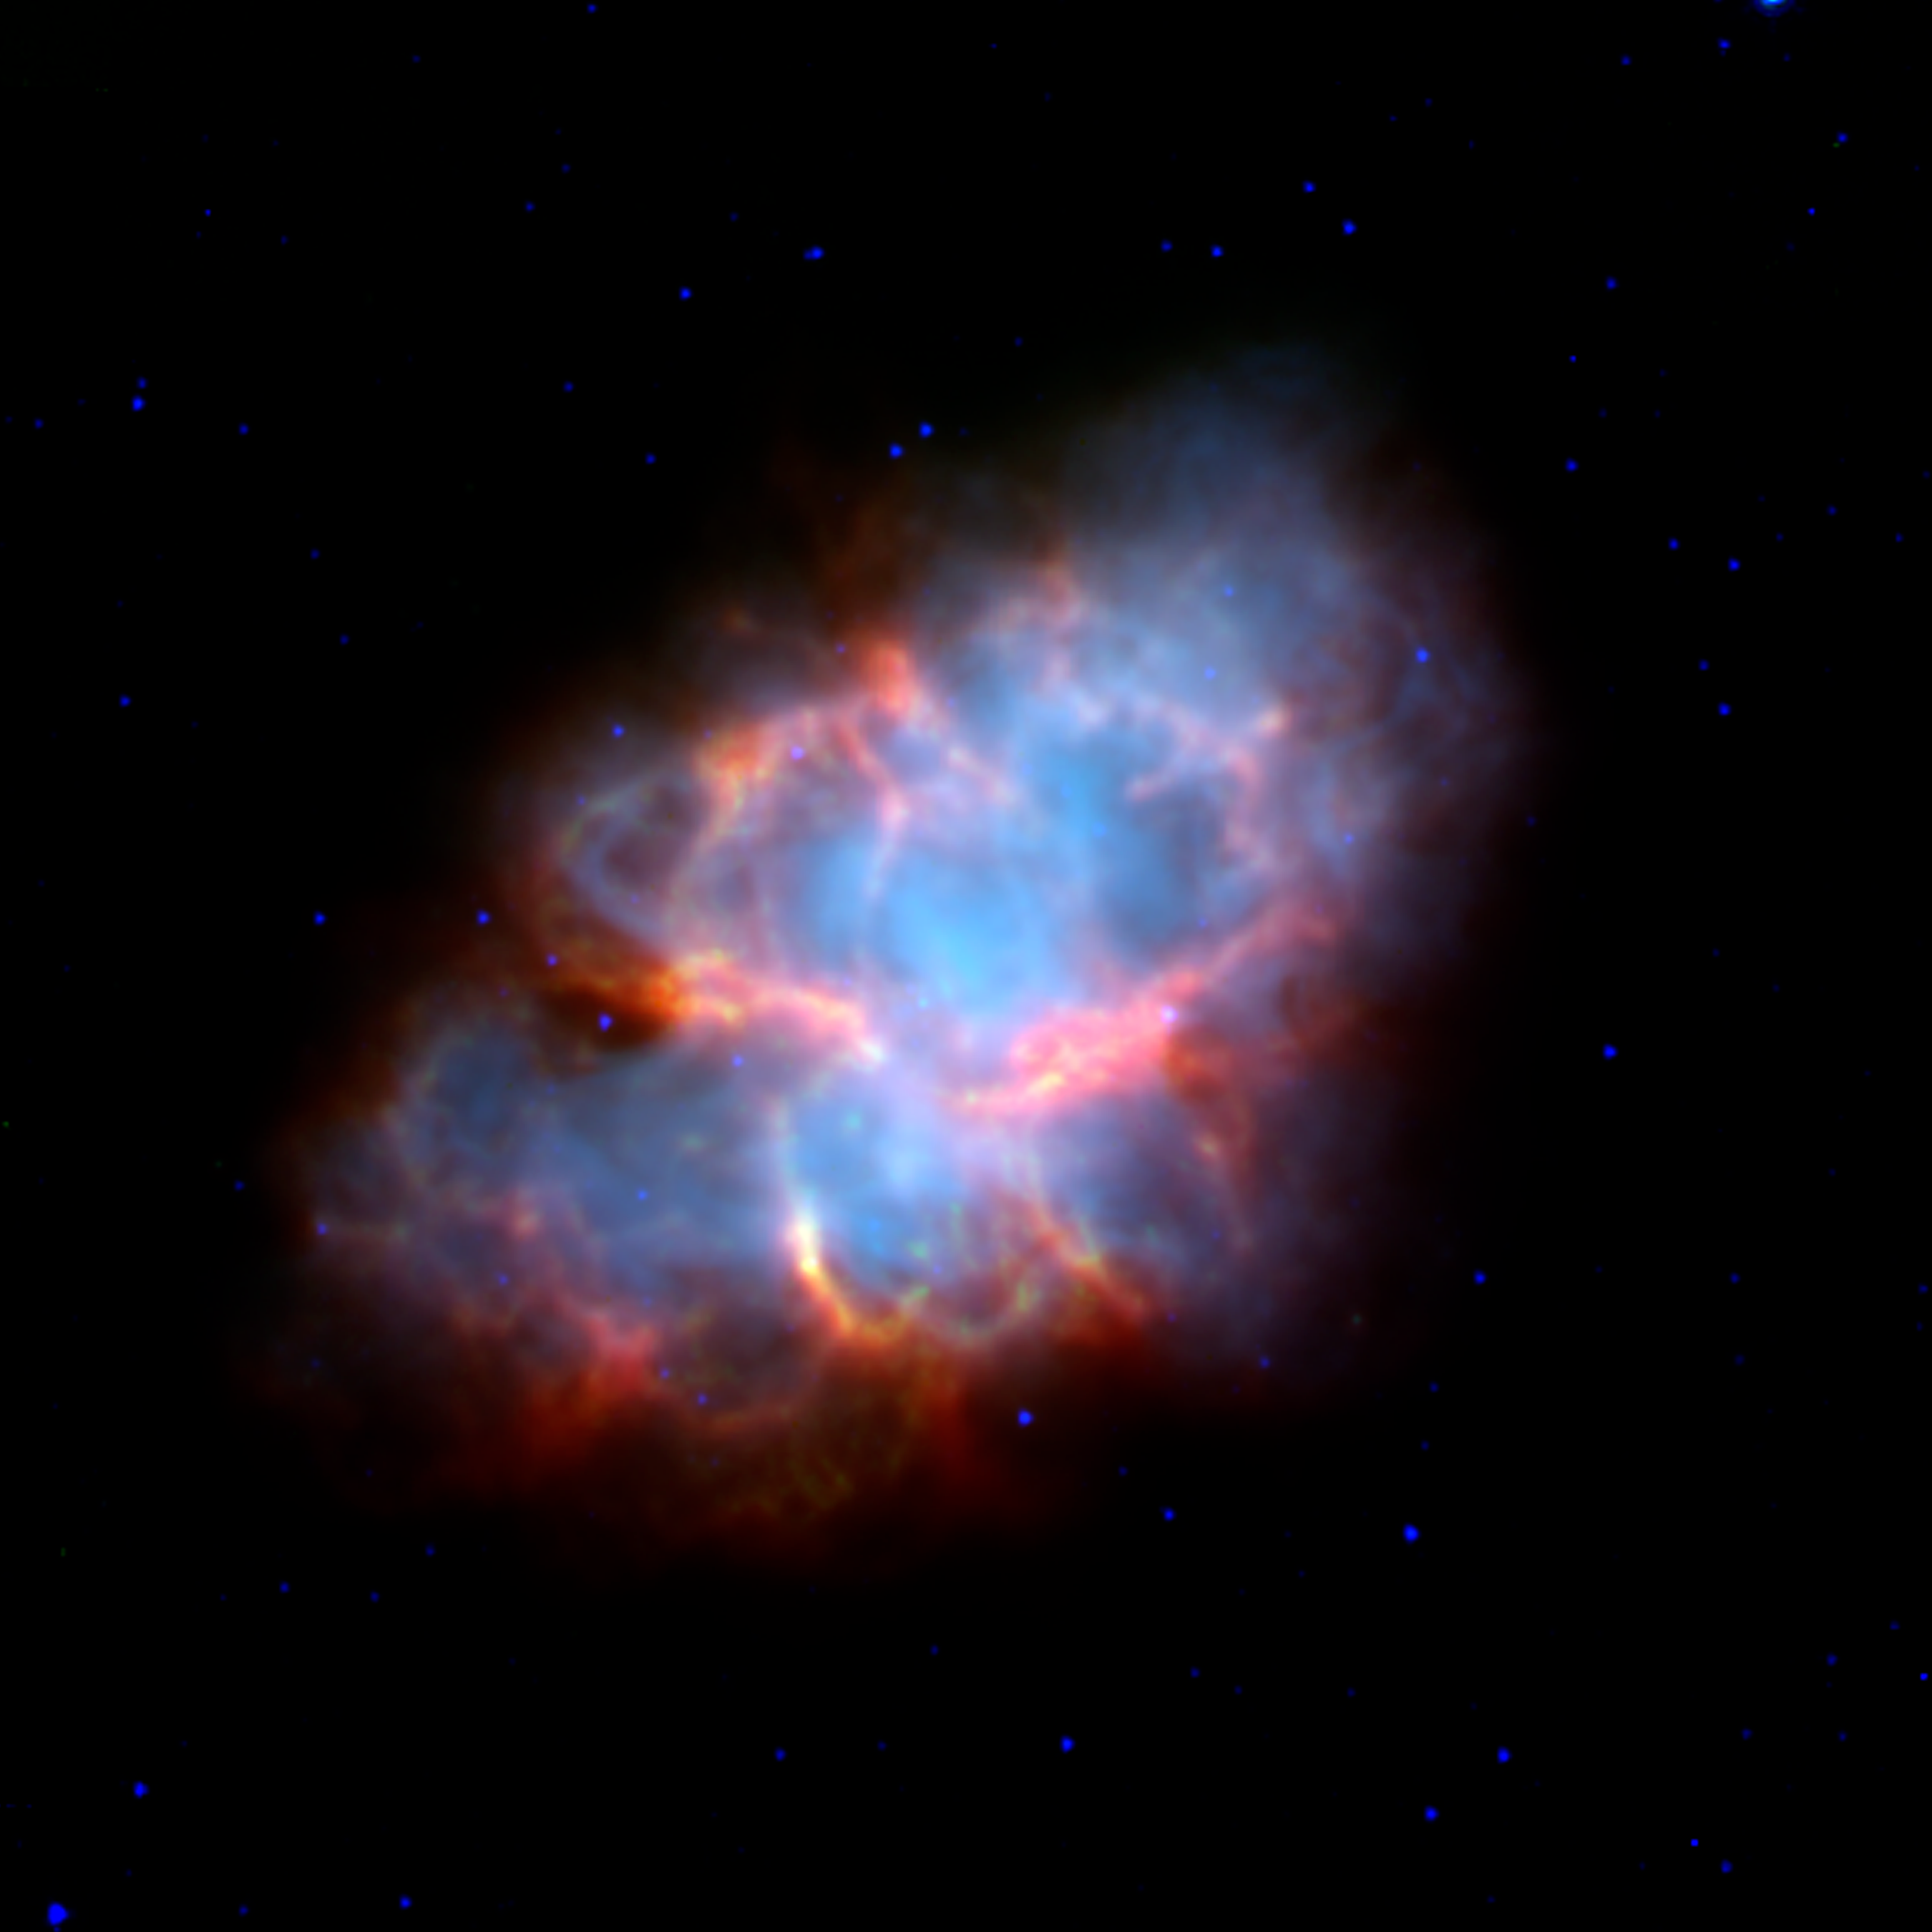

Crab Nebula Supernova Remnant (Spitzer/IRAC-MIPS Image)

The Crab Nebula is the shattered remnant of a massive star that ended its life in a massive supernova explosion. Nearly a thousand years old, the supernova was noted in the constellation of Taurus by Chinese astronomers in the year 1054 AD.

This view of the supernova remnant obtained by the Spitzer Space Telescope shows the infrared view of this complex object. The blue region traces the cloud of energetic electrons trapped within the star's magnetic field, emitting so-called "synchrotron" radiation. The yellow-red features follow the well-known filamentary structures that permeate this nebula. Though they are known to contain hot gasses, their exact nature is still a mystery that astronomers are examining.

The energetic cloud of electrons are driven by a rapidly rotating neutron star, or pulsar, at its core. The nebula is about 6,500 light-years away from the Earth, and is 5 light-years across.

This false-color image presents images from Spitzer's Infrared Array Camera (IRAC) and Multiband Imaging Photometer (MIPS) at 3.6 (blue), 8.0 (green), 24 (red) microns.

Credit: NASA/JPL-Caltech/R. Gehrz (University of Minnesota)